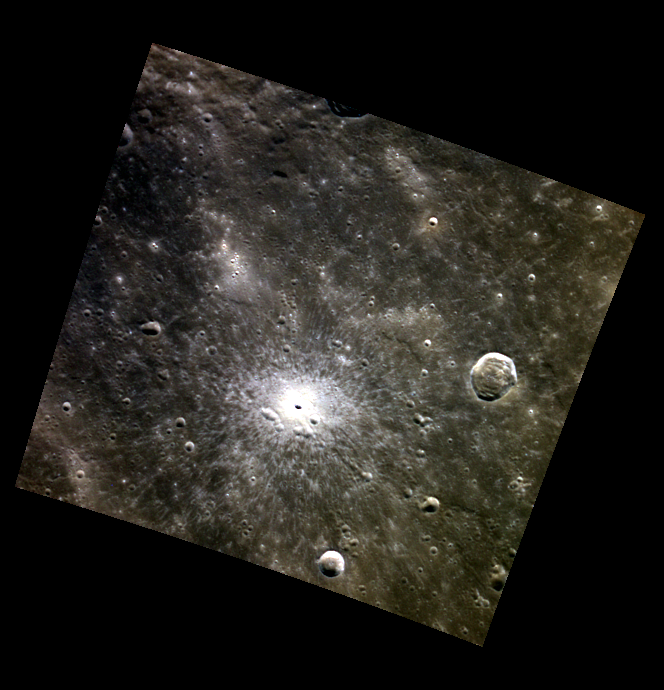

A Bright Sight

Today’s color image features a small crater in Mercury’s northern hemisphere. This relatively young crater is highlighted by its striking white rays, which contrast the darker, surrounding terrain of low reflectance material. The bright rays result from fine-grained and relatively unweathered material that was ejected and deposited by the impact.

This image was acquired as a targeted high-resolution 11-color image set. Acquiring 11-color targets is a new campaign that began in March 2013 and that utilizes all of the WAC’s 11 narrow-band color filters. Because of the large data volume involved, only features of special scientific interest are targeted for imaging in all 11 colors.

Date acquired: July 08, 2014
Image Mission Elapsed Time (MET): 47178430, 47178426, 47178424
Image ID: 6647334, 6647332, 6647331
Instrument: Wide Angle Camera (WAC) of the Mercury Dual Imaging System (MDIS)
WAC filters: 9, 7, 6 (996, 748, 433 nanometers) in red, green, and blue
Center Latitude: 43.97°
Center Longitude: 34.76° E
Resolution: 348 meters/pixel
Scale: The crater on the right of this image is approximately 16 km (10 miles) across
Incidence Angle: 45.9°
Emission Angle: 1.6°
Phase Angle: 44.9°

The MESSENGER spacecraft is the first ever to orbit the planet Mercury, and the spacecraft’s seven scientific instruments and radio science investigation are unraveling the history and evolution of the Solar System’s innermost planet. During the first two years of orbital operations, MESSENGER acquired over 150,000 images and extensive other data sets. MESSENGER is capable of continuing orbital operations until early 2015.

For information regarding the use of images, see the MESSENGER image use policy.

Credit: NASA/Johns Hopkins University Applied Physics Laboratory/Carnegie Institution of Washington